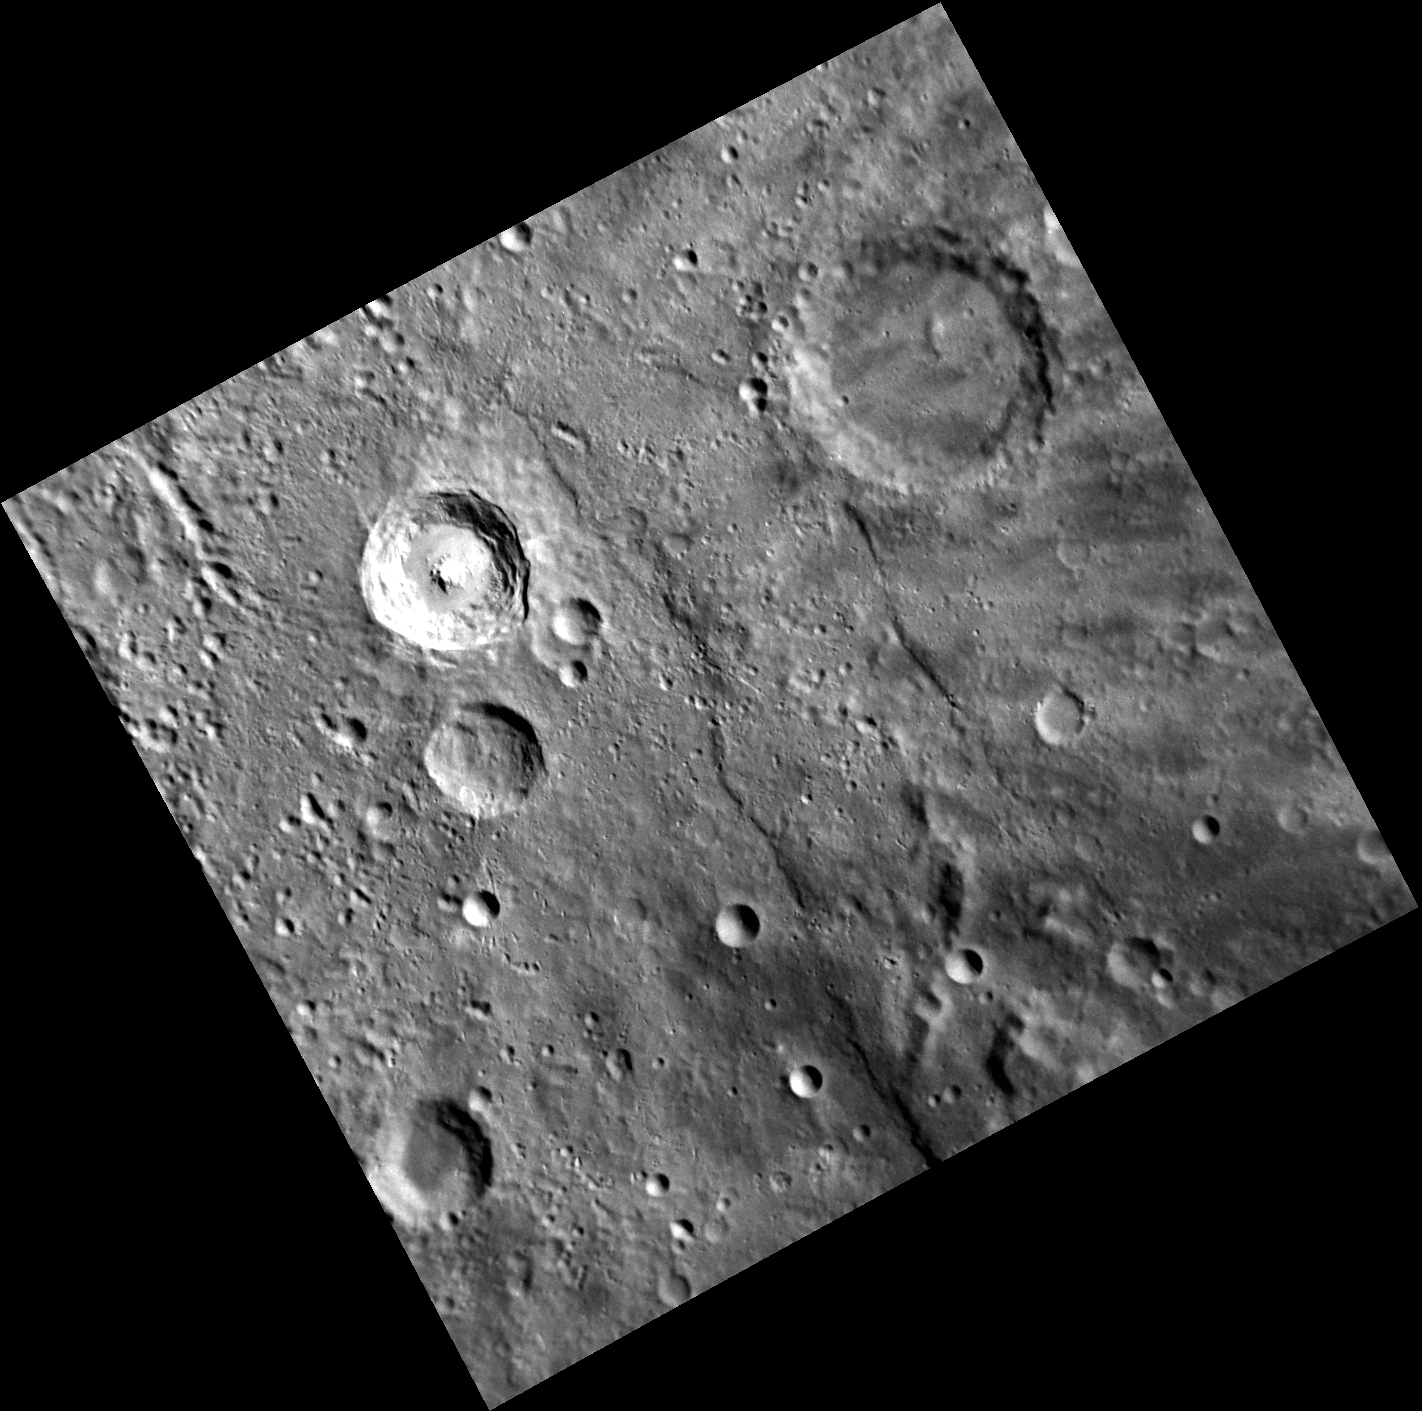

A Portrait of Copley Crater

This NAC image features the complex crater Copley, the bright crater located just slightly northwest of the center of this image. It’s named after John Singleton Copley, an American painter known for portrait paintings of important figures in colonial New England. Copley features a bright central peak and neighbors the larger crater Carducci, which is positioned just to the west of this image.

This image was acquired as part of MDIS’s high-resolution albedo base map. The best images for discerning variations in albedo, or brightness, on the surface are acquired when the Sun is overhead, so these images typically are taken with low incidence angles. The albedo base map is a major mapping campaign in MESSENGER’s extended mission and will cover Mercury’s surface at an average resolution of 200 meters/pixel.

Date acquired: March 29, 2012
Image Mission Elapsed Time (MET): 241497908
Image ID: 1578541
Instrument: Narrow Angle Camera (NAC) of the Mercury Dual Imaging System (MDIS)
Center Latitude: -39.25°
Center Longitude: 275.6° E
Resolution: 197 meters/pixel
Scale: Copley is 35 km (22 miles) in diameter.
Incidence Angle: 59.2°
Emission Angle: 15.6°
Phase Angle: 43.6°

The MESSENGER spacecraft is the first ever to orbit the planet Mercury, and the spacecraft’s seven scientific instruments and radio science investigation are unraveling the history and evolution of the Solar System’s innermost planet. Visit the Why Mercury? section of this website to learn more about the key science questions that the MESSENGER mission is addressing. During the one-year primary mission, MDIS acquired 88,746 images and extensive other data sets. MESSENGER is now in a year-long extended mission, during which plans call for the acquisition of more than 80,000 additional images to support MESSENGER’s science goals.

These images are from MESSENGER, a NASA Discovery mission to conduct the first orbital study of the innermost planet, Mercury. For information regarding the use of images, see the MESSENGER image use policy.

Credit: NASA/Johns Hopkins University Applied Physics Laboratory/Carnegie Institution of Washington